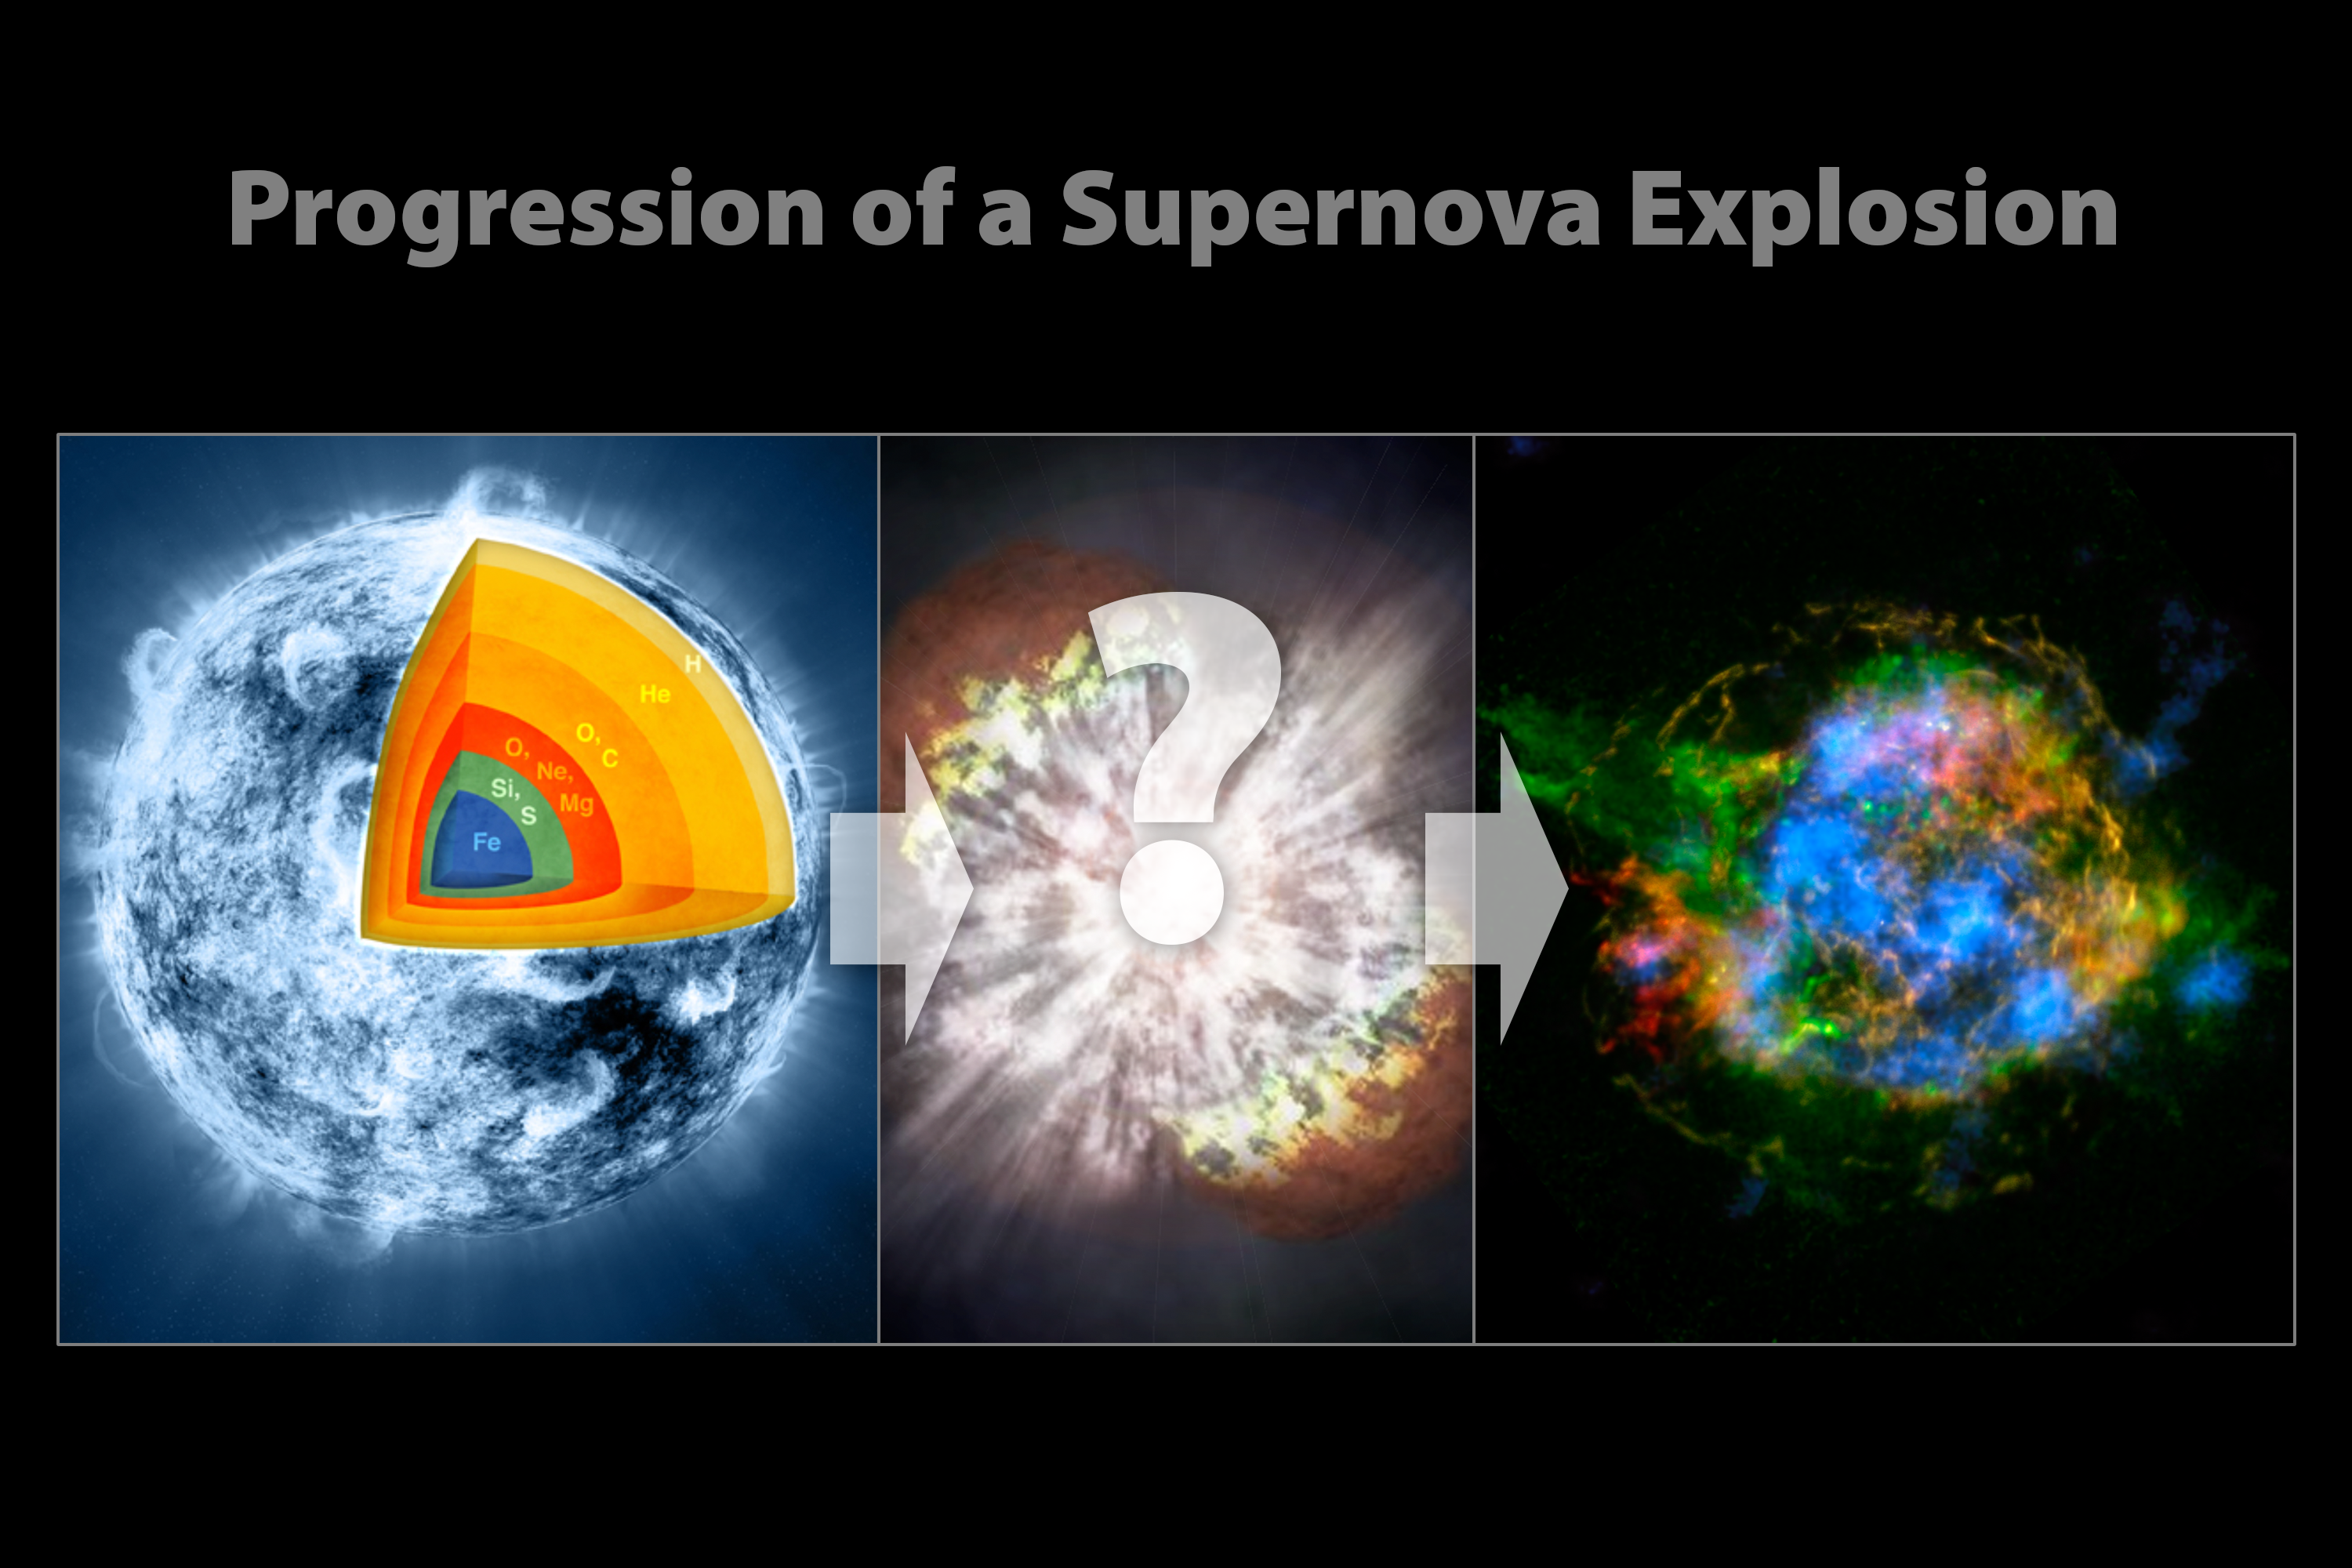

Evolution of a Supernova

These illustrations show the progression of a supernova blast. A massive star (left), which has created elements as heavy as iron in its interior, blows up in a tremendous explosion (middle), scattering its outer layers in a structure called a supernova remnant (right). The supernova explosion itself also creates many elements, including those heavier than iron, such as gold. New observations from NASA’s Nuclear Spectroscopic Telescope Array, or NuSTAR, are filling in the missing pieces in the puzzle of how massive stars explode.

Credit: NASA/CXC/SAO/JPL-Caltech